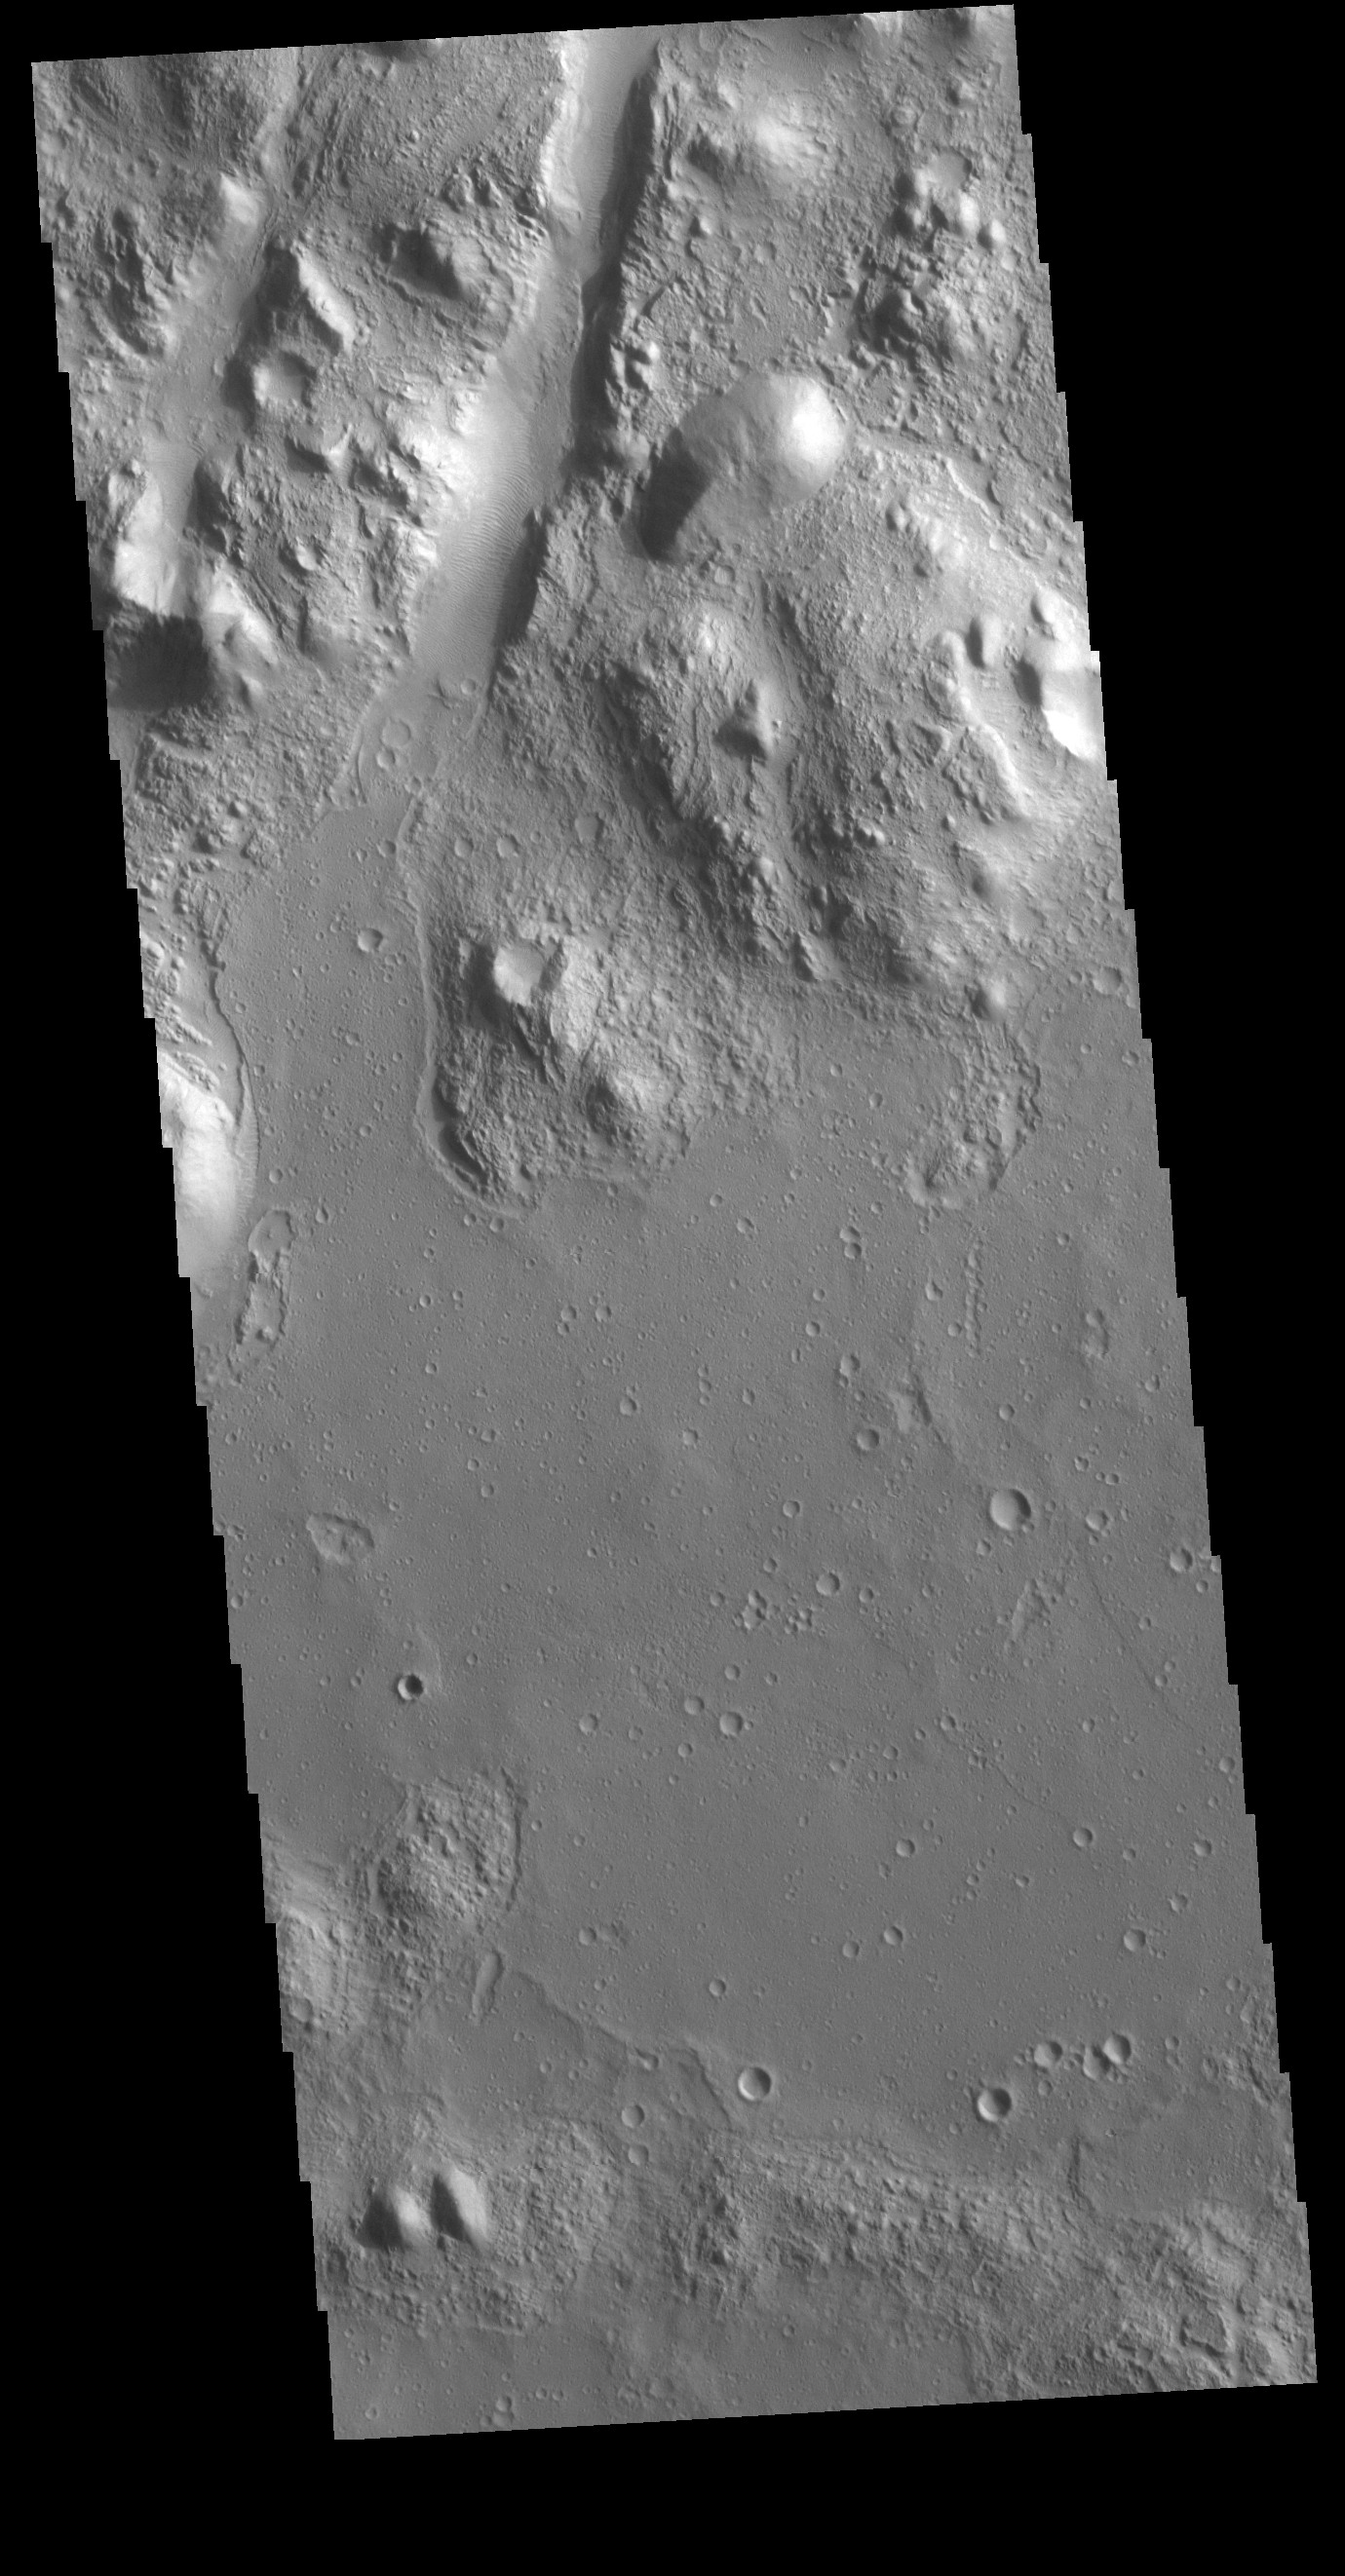

Amenthes Fossae

At the upper part of this VIS image is one of the graben that comprise Amenthes Fossae. Graben are formed when a block of material drops downward between paired tectonic faults. Amenthes Fossae are located on both sides of Amenthes Planum.

Credit: NASA/JPL-Caltech/ASU